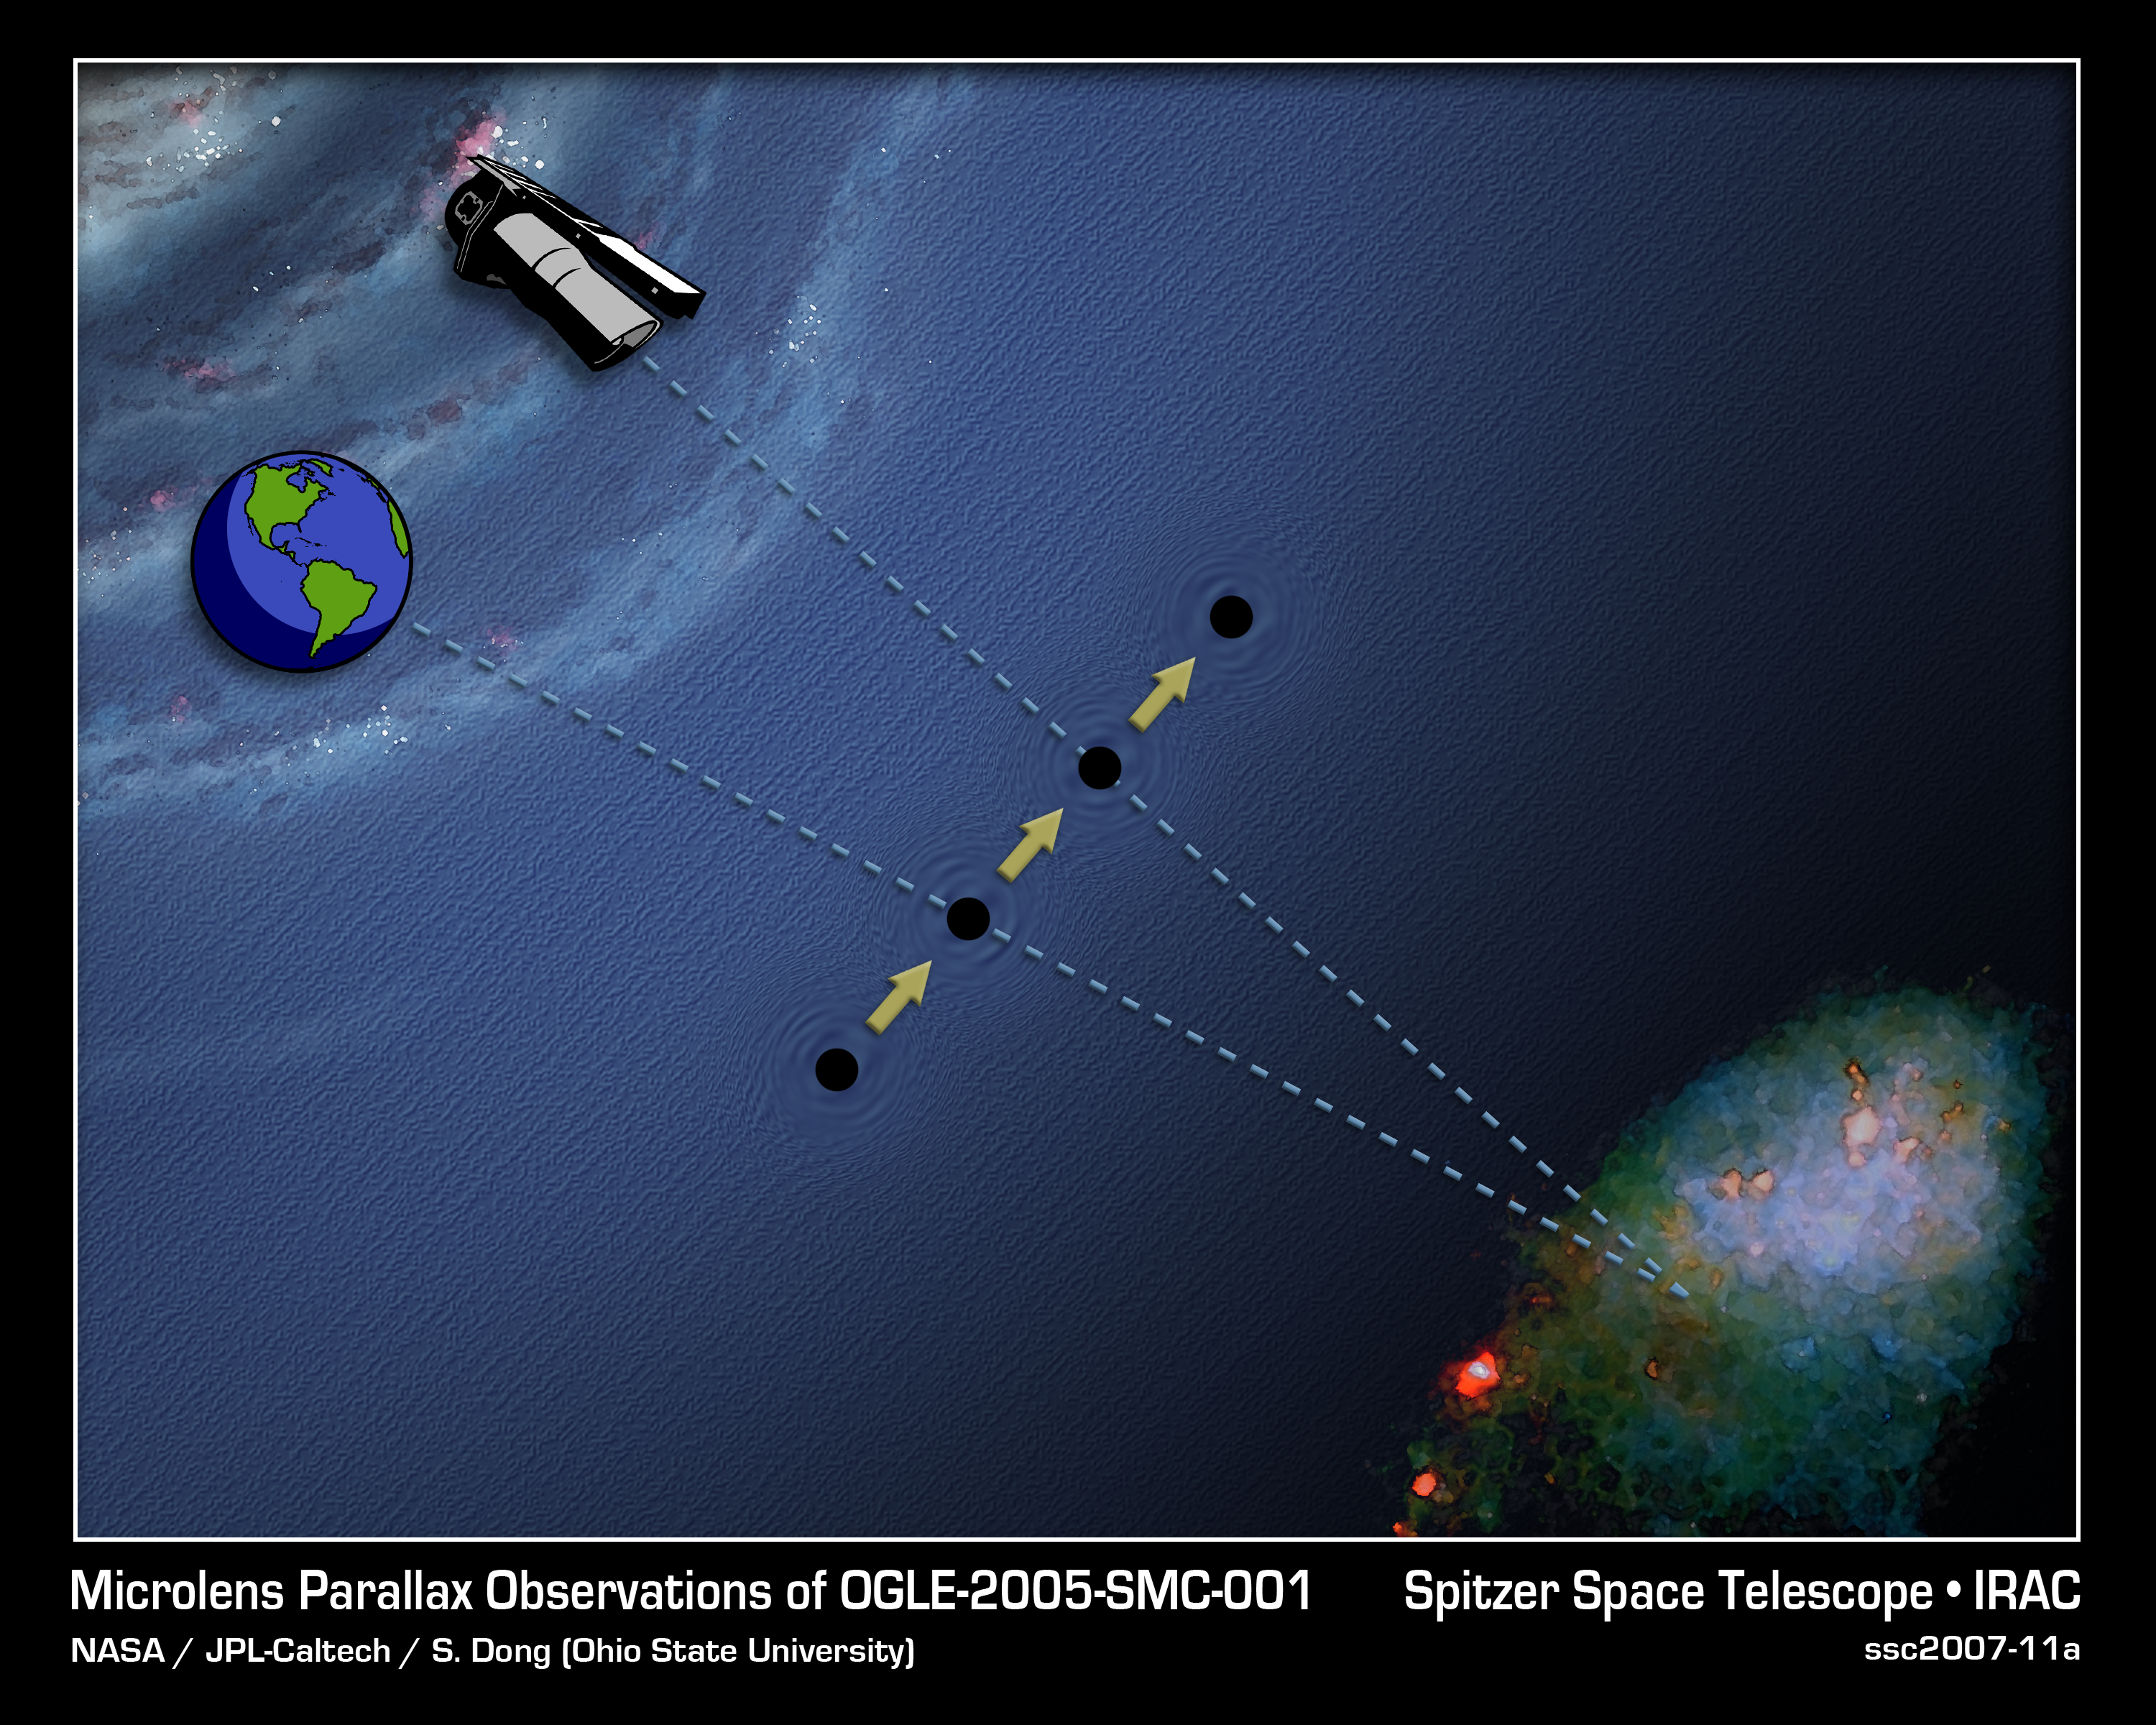

Depth Perception in Space

This artist's concept shows how astronomers use the unique orbit of NASA's Spitzer Space Telescope and a depth-perceiving trick called parallax to determine the distance of dark planets, black holes, and failed stars which lurk invisibly among us. These objects do not produce light, and are too faint to detect from Earth. However, astronomers can deduce their presence from the way they affect the light from background objects. When such a dark body passes in front of a bright star, its gravity warps the path of the star's light and causes it to brighten -- this process is called gravitational microlensing.

By comparing the "peak brightness" of the microlensing event from two perspectives -- Earth and Spitzer -- scientists can determine how far away the dark object is. Peak brightness is the moment when the observer, the dark object, and background star are most closely aligned.Humans naturally use parallax to determine distance -- this is commonly referred to as depth perception. In the case of humans, each eye sees the position of an object differently. The brain takes each eye's perspective, and instantaneously calculates how far away the object is. In space, astronomers can use the same trick to determine the distance of an invisible dark object.

In this illustration, the dark object is the moving black ball between Earth, Spitzer, and our neighboring galaxy the Small Magellanic Cloud (SMC; bottom right). To determine the object's distance, astronomers observe the microlensing event at its peak brightness from Earth when the dark object crosses our line-of-sight (dashed line) to a given star in the SMC. This represents one perspective, like looking at an object with only your left eye.

To get the other "right eye" perspective, astronomers also observe the peak brightness with Spitzer when the object later moves through its line-of-sight. Because astronomers know the exact distance between Earth and Spitzer, they can determine the dark body's speed by timing how long it took for Spitzer to see peak brightness after astronomers observed the event on Earth. Using trigonometric equations and graphs to do the "brain's" job, scientists can infer the dark body's distance.

The scales in this diagram are greatly exaggerated for clarity. The distance between Spitzer and the Earth is miniscule in comparison to the distance to the dark object and SMC. Since microlensing events require extremely precise alignments, even such a tiny separation is enough to measure these objects out to tremendous distances.

Credit: NASA/JPL-Caltech/T. Pyle (SSC)